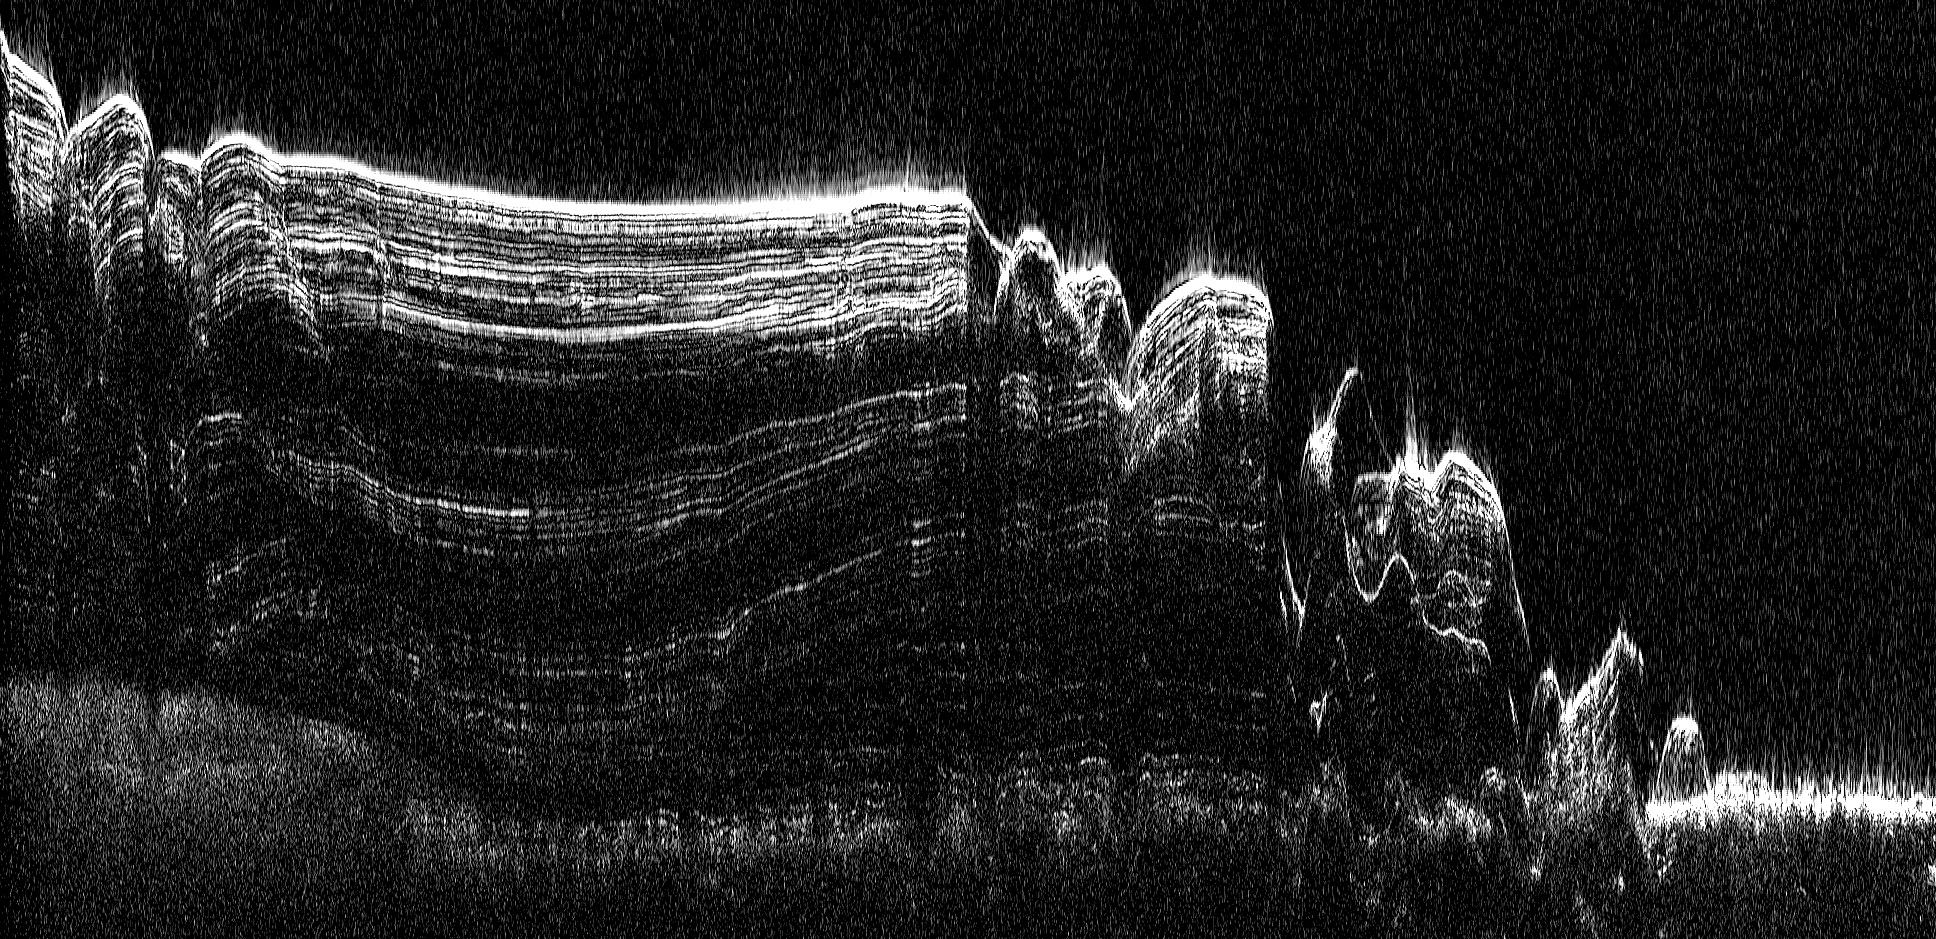

North Polar Cap Cross Section

This image shows a cross-section of a portion of the north polar ice cap of Mars, derived from data acquired by the Mars Reconnaissance Orbiter’s Shallow Radar (SHARAD), one of six instruments on the spacecraft.

The data depict the region’s internal ice structure, with annotations describing different layers. The ice depicted in this graphic is approximately 2 kilometers (1.2 miles) thick and 250 kilometers (155 miles) across. White lines show reflection of the radar signal back to the spacecraft. Each line represents a place where a layer sits on top of another. Scientists study how thick the pancake-like layers are, where they bulge and how they tilt up or down to understand what the surface of the ice sheet was like in the past as each new layer was deposited.

Credit: NASA/JPL-Caltech/ASI/UT